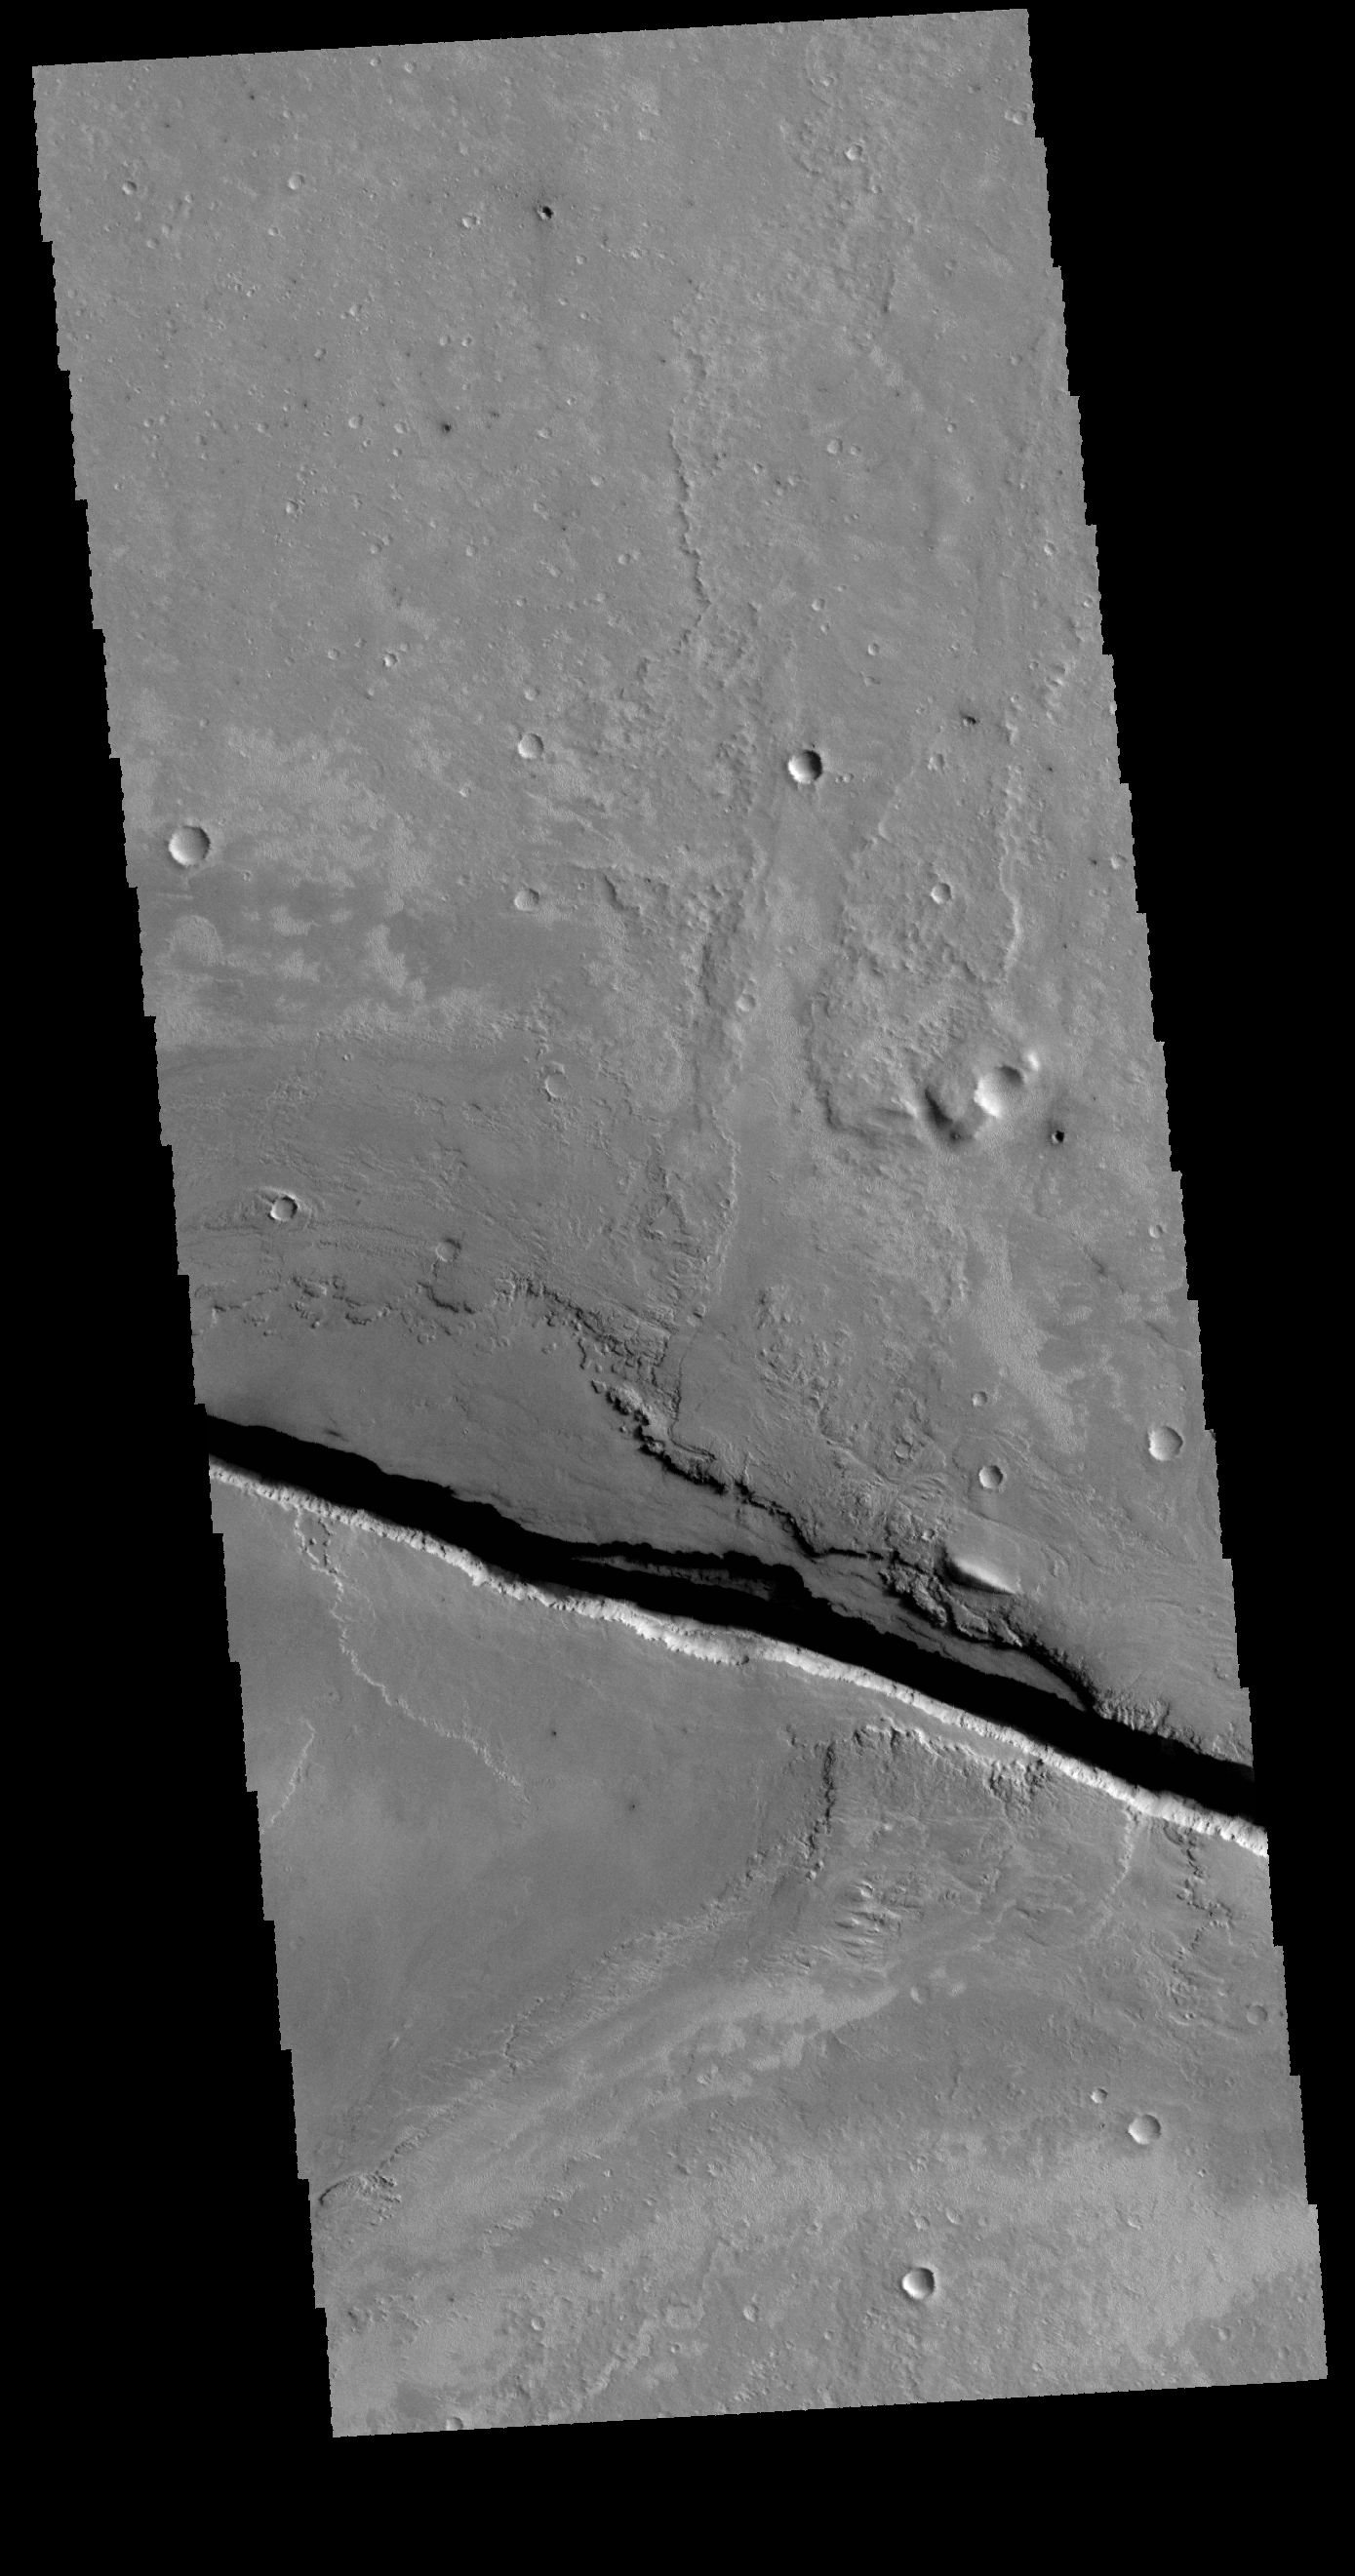

Cerberus Fossae

Today’s VIS image shows a portion of Cerberus Fossae, a set of linear graben located south of Tartarus Montes.

Credit: NASA/JPL-Caltech/ASU